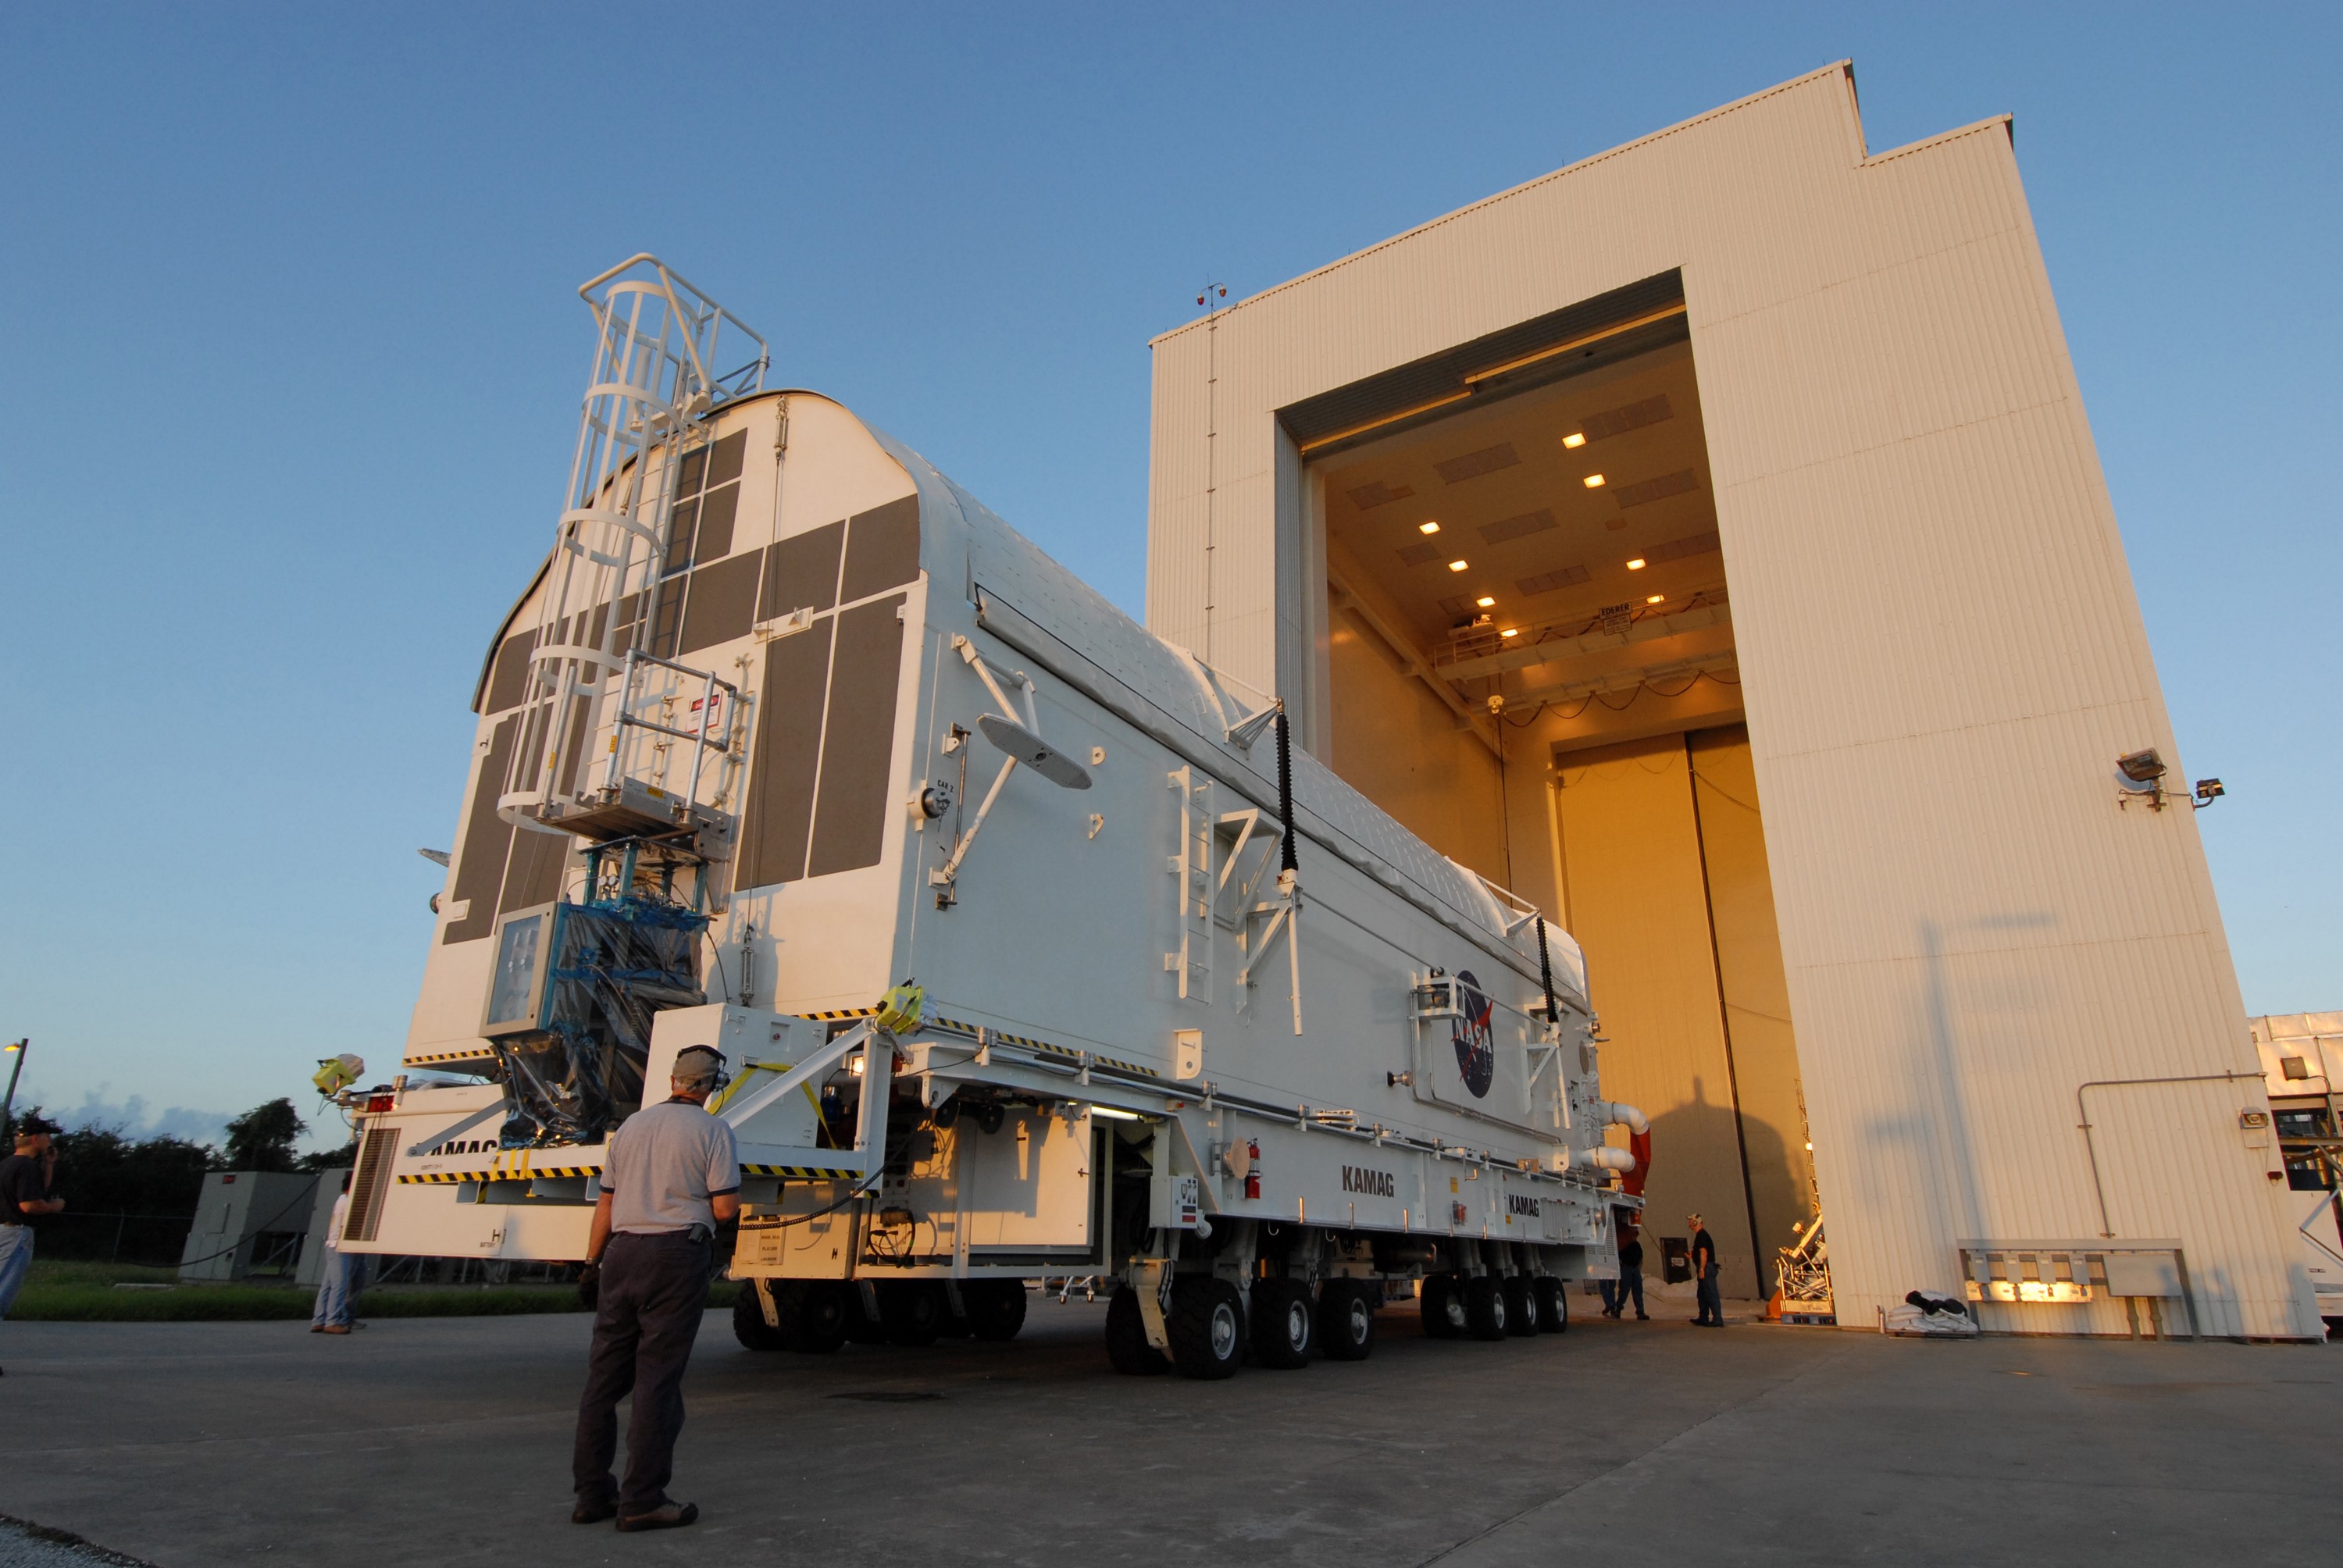

KSC-08pd2738

CAPE CANAVERAL, Fla. - The payload canister containing the equipment and hardware for space shuttle Atlantis’ STS-125 mission to the Hubble Space Telescope is moved from the Payload Hazardous Servicing Facility at NASA’s Kennedy Space Center in Florida, to the canister rotation facility. The canister will be transferred to Launch Pad 39A and the payload will be loaded into Atlantis’ payload bay. Launch of Atlantis is targeted for Oct 10.

Credit: NASA/Jack Pfaller